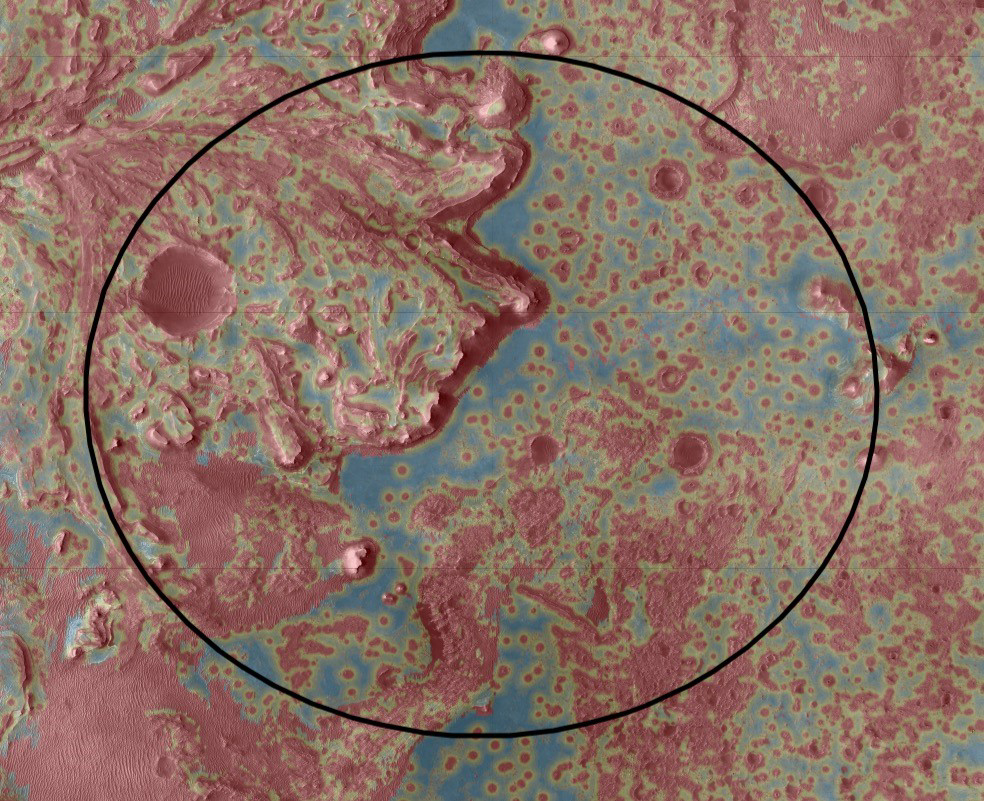

Jezero’s Hazard Map

The Mars 2020 Perseverance rover will rely on data depicted in this Hazard Map to help guide it to a safe landing. Landing hazards are depicted in red; safer areas are colored blue and green. To select the best location to touch down while avoiding damage to the rover, the spacecraft’s Terrain-Relative Navigation system will take images of the terrain below as Perseverance descends through the atmosphere. Computers aboard the rover will then compare these images with its onboard map — the best ever created for a space mission — and adjust course as needed.

Terrain-Relative Navigation has enabled the mission to select Jezero Crater as its landing site. Scientists believe an ancient river flowed into a lake there and deposited sediments in a fan shape known as a delta. Such an environment was likely to have preserved signs of any life that gained a foothold billions of years ago. But while the region has high astrobiological potential, it is also very hazardous, with dunes, cliffs and boulder-strewn areas that pose a huge challenge for landing.

NASA’s Jet Propulsion Laboratory in Southern California built and manages operations of the Mars 2020 Perseverance rover for NASA.

Credit: NASA/JPL-Caltech